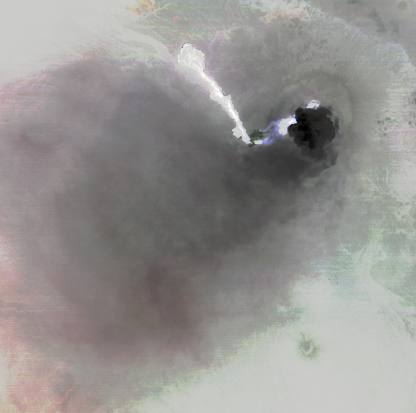

NASA Spacecraft Captures First Recorded Eruption of Volcano in Africa’s Horn

Nabro volcano, Eritrea, in the Horn of Africa, began erupting June 12, 2011, the first-ever recorded eruption of this stratovolcano. Over the next nine days, ash plumes sent into the stratosphere disrupted air traffic in Sudan, Djibouti, Ethiopia and Sudan. In this nighttime thermal image acquired by the Advanced Spaceborne Thermal Emission and Reflection Radiometer (ASTER) instrument on NASA’s Terra spacecraft on June 19, lava flows are bright white (hot), a small eruption plume is black (cold), and ash deposits are pinkish in color. Nabro is located along the Great Rift Valley, along with other volcanoes. The image covers an area of 3.8 by 3.8 miles (6.2 by 6.2 kilometers), and is located at 13.4 degrees north latitude, 41.7 degrees east longitude. The image resolution is 293 feet (90 meters).

With its 14 spectral bands from the visible to the thermal infrared wavelength region and its high spatial resolution of 15 to 90 meters (about 50 to 300 feet), ASTER images Earth to map and monitor the changing surface of our planet. ASTER is one of five Earth-observing instruments launched Dec. 18, 1999, on Terra. The instrument was built by Japan’s Ministry of Economy, Trade and Industry. A joint U.S./Japan science team is responsible for validation and calibration of the instrument and data products.

The broad spectral coverage and high spectral resolution of ASTER provides scientists in numerous disciplines with critical information for surface mapping and monitoring of dynamic conditions and temporal change. Example applications are: monitoring glacial advances and retreats; monitoring potentially active volcanoes; identifying crop stress; determining cloud morphology and physical properties; wetlands evaluation; thermal pollution monitoring; coral reef degradation; surface temperature mapping of soils and geology; and measuring surface heat balance.

The U.S. science team is located at NASA’s Jet Propulsion Laboratory, Pasadena, Calif. The Terra mission is part of NASA’s Science Mission Directorate, Washington, D.C.

Credit: NASA/GSFC/METI/ERSDAC/JAROS, and U.S./Japan ASTER Science Team